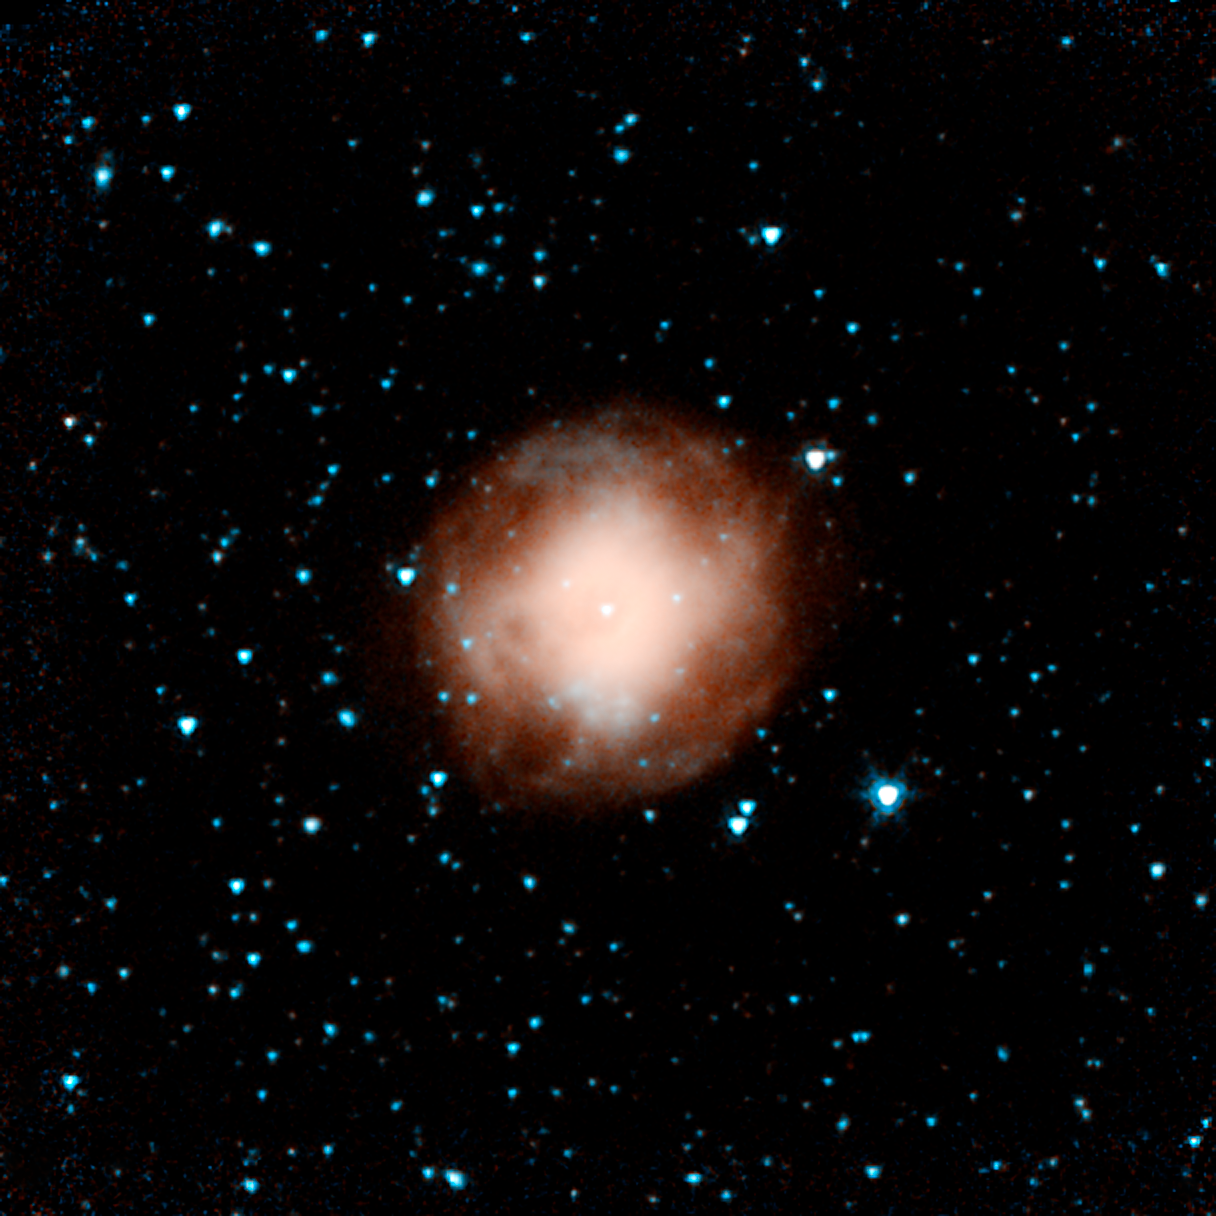

Planetary Nebula NGC 4361

This infrared picture shows a dying star called NGC 4361. This star was once a lot like our sun, before it evolved and puffed out its outer layers. The object, called a planetary nebula, is unusual in that is has four lobes, or jets, of ejected material instead of the standard two. Astronomers suspect the there might be two dying stars inside the nebula, each producing a bipolar jet. Orange primarily shows heated gas.

This image is one of the first to be taken during Spitzer's warm mission -- a new phase that began after the telescope, which operated for more than five-and-a-half years, ran out of liquid coolant. The picture was snapped with the two infrared channels that still work at Spitzer's still-quite-chilly temperature of 30 Kelvin (about minus 406 Fahrenheit). The two infrared channels are part of Spitzer's infrared array camera: 3.6-micron light is blue and 4.5-micron light is orange.

This picture was taken while the telescope was being re-commissioned, on July 18.

Credit: NASA/JPL-Caltech